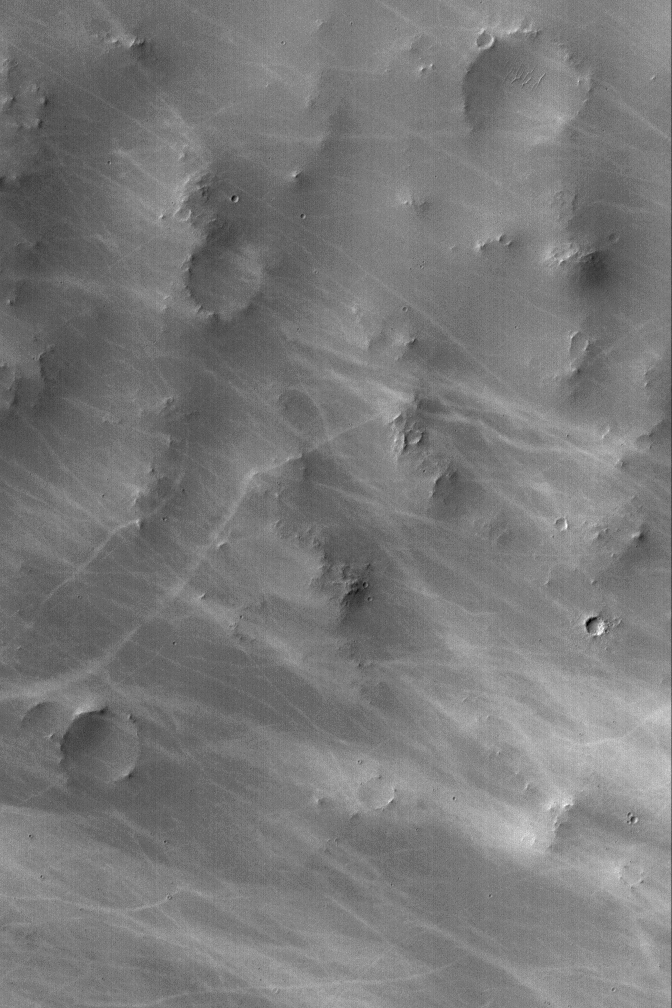

Light Dust Devil Tracks

14 October 2004
Many Mars Global Surveyor (MGS) Mars Orbiter Camera (MOC) images exhibit wild patterns of dark streaks thought to have formed by the passage of many dust devils. The dust devils disrupt the dust coating the martian surface, leaving behind a streak. However, not all dust devils make streaks, and not all dust devil streaks are dark. Some are light—it simply depends upon which is darker, the substrate or the dust that the spinning vortex disrupts. The example of light-toned dust devil streaks shown here is located in southern Schiaparelli Basin near 5.3°S, 343.3°W. The image covers an area about 3 km (1.9 mi) across; sunlight illuminates the scene from the left/upper left.

Credit: NASA/JPL/Malin Space Science Systems